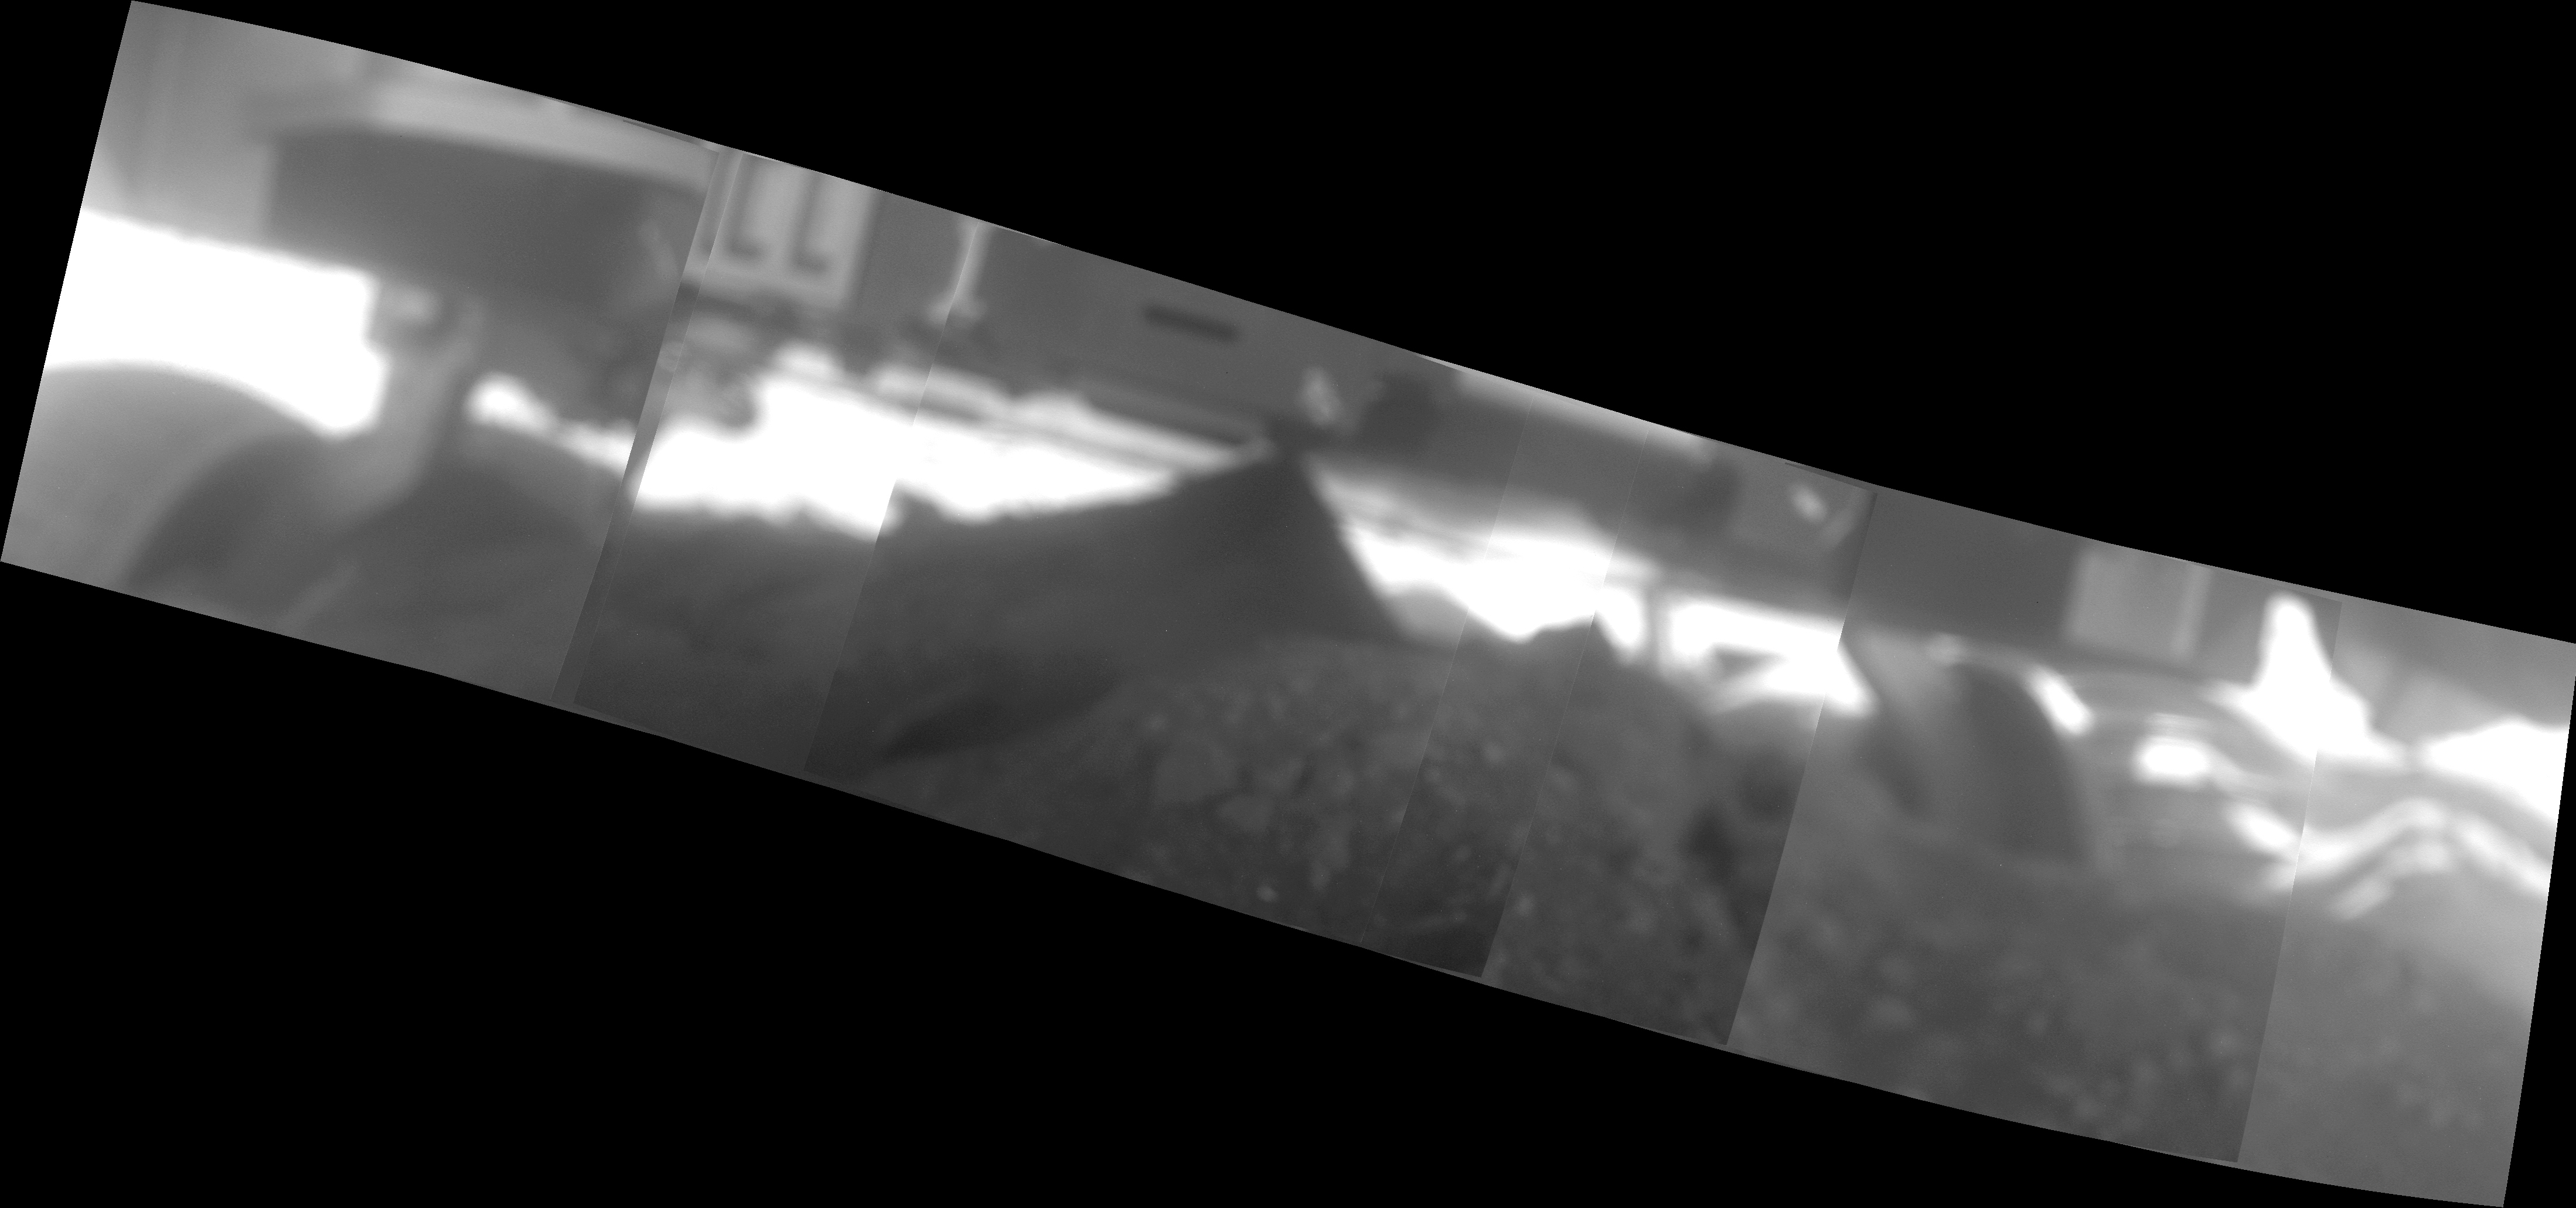

Spirit Photographs Her Underbelly, SOL 1925

This mosaic of images from the Spirit rover, taken on Sol 1925 (June 2, 2009), is helping engineers assess the rover’s current state and plan her extraction from the soft soil in the region now called “Troy.” The images were taken by Spirit’s microscopic imager instrument, mounted on the end of her robotic arm.

This is the first time the microscopic imager has been used to assist in planning a rover’s escape from an embedding event. The imager isn’t intended to take these types of images—it is designed to focus on targets only 6 centimeters (2.4 inches) in front of its optics. As a result, the images in this mosaic are well out of focus. Yet despite the focus and the backlighting of the scene, the mosaic is still very useful for helping to assess the rover’s state. The mosaic, which is rotated to show the true orientation of the rover relative to the local terrain, shows the underside of the rover, the depth to which the wheels are embedded and the terrain itself in sufficient detail.

Credit: NASA/JPL/USGS